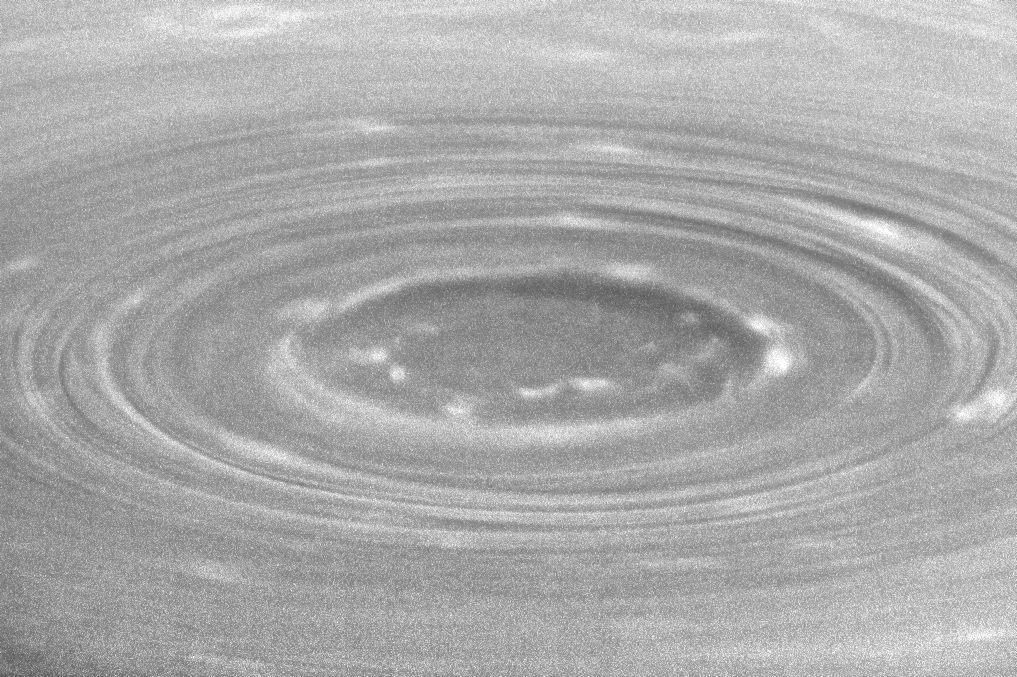

The Yet Yawning Gulf

Shadows reveal the topography of Saturn’s south polar vortex. At high resolution, a new, inner ring of isolated, bright clouds is seen. These clouds are localized regions of convective upwelling, an important clue to understanding how heat energy is transported in Saturn’s atmosphere.

See PIA11104 for a high-resolution Cassini view that looks more directly down onto the vortex, compared to this oblique perspective. Sunlight illuminates the scene from upper right, and the higher altitude rings of clouds surrounding the pole cast shadows toward lower left. North on Saturn is up.

The image was taken with the Cassini spacecraft narrow-angle camera on July 15, 2008, with a combination of spectral filters sensitive to wavelengths of polarized infrared light centered at 746 and 938 nanometers. The grainy quality of the image is due primarily to the low signal-to-noise ratio of images taken with the 938 nanometer spectral filter, which is near the upper limit of the wavelength range the camera can see. “Signal-to-noise” is a term scientists use to refer to the amount of meaningful or useful information (signal) in their data versus the amount of background noise. A higher signal-to-noise ratio yields sharper, clearer views of features in the atmosphere. The view was acquired from 24 degrees below the ringplane, at a distance of approximately 778,000 kilometers (483,000 miles) from Saturn. The sun-Saturn-spacecraft, or phase, angle is about 30 degrees. Image scale is 4 kilometers (3 miles) per pixel.

The Cassini-Huygens mission is a cooperative project of NASA, the European Space Agency and the Italian Space Agency. The Jet Propulsion Laboratory, a division of the California Institute of Technology in Pasadena, manages the mission for NASA’s Science Mission Directorate, Washington, D.C. The Cassini orbiter and its two onboard cameras were designed, developed and assembled at JPL. The imaging operations center is based at the Space Science Institute in Boulder, Colo.

Credit: NASA/JPL/Space Science Institute